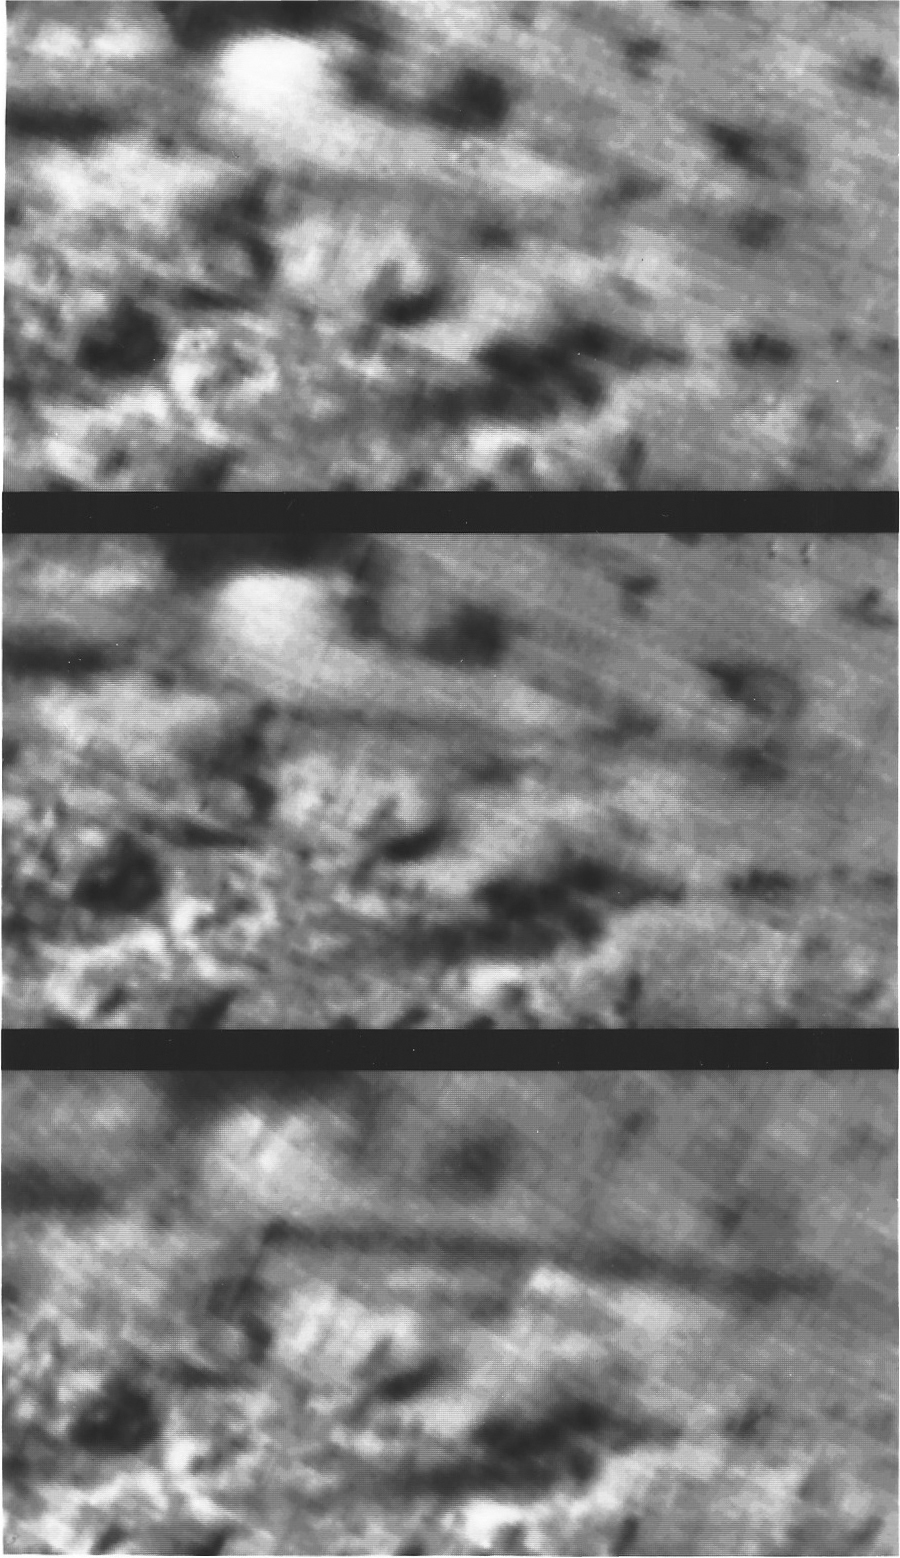

Triton’s Volcanic Plumes

These three sequential images of an erupting volcano on Neptune’s large moon Triton were taken by NASA’s Voyager 2 as the spacecraft approach the moon on Aug. 26, 1989. The images, taken about 45 minutes apart (top to bottom), show the geyser-like volcanic plume spewing an eight kilometer- (five mile-) tall cloud of fine, dark particles into Triton’s thin atmosphere. The cloud can be seen drifting downwind to the right for a distance of roughly 150 kilometers (about 100 miles). In the last view (bottom), the shadow of the lound cloud can be distinguished. The density of the cloud appears to increase through the sequence of images; whether this change was real or whether the cloud simply appears to grow when viewed from different angles is uncertain. Voyager scientists say one explanation for the mechanism that drives such eruptions is that sunlight absorbed by dark particles inside Triton’s ice cap warms nitrogen ice, causing the pressure of nitrogen gas to increase. The pressurized gas then escapes through vents, carrying aloft with it dark, powdery particles that are left suspended to drift downwind. Triton, Eath, and Jupiter’s moon Io are the only three objects in the solar system known to have active volcanos. The Voyager Project is managed for NASA by the Jet Propulsion Laboratory, Pasadena, Calif.

Credit: NASA/JPL